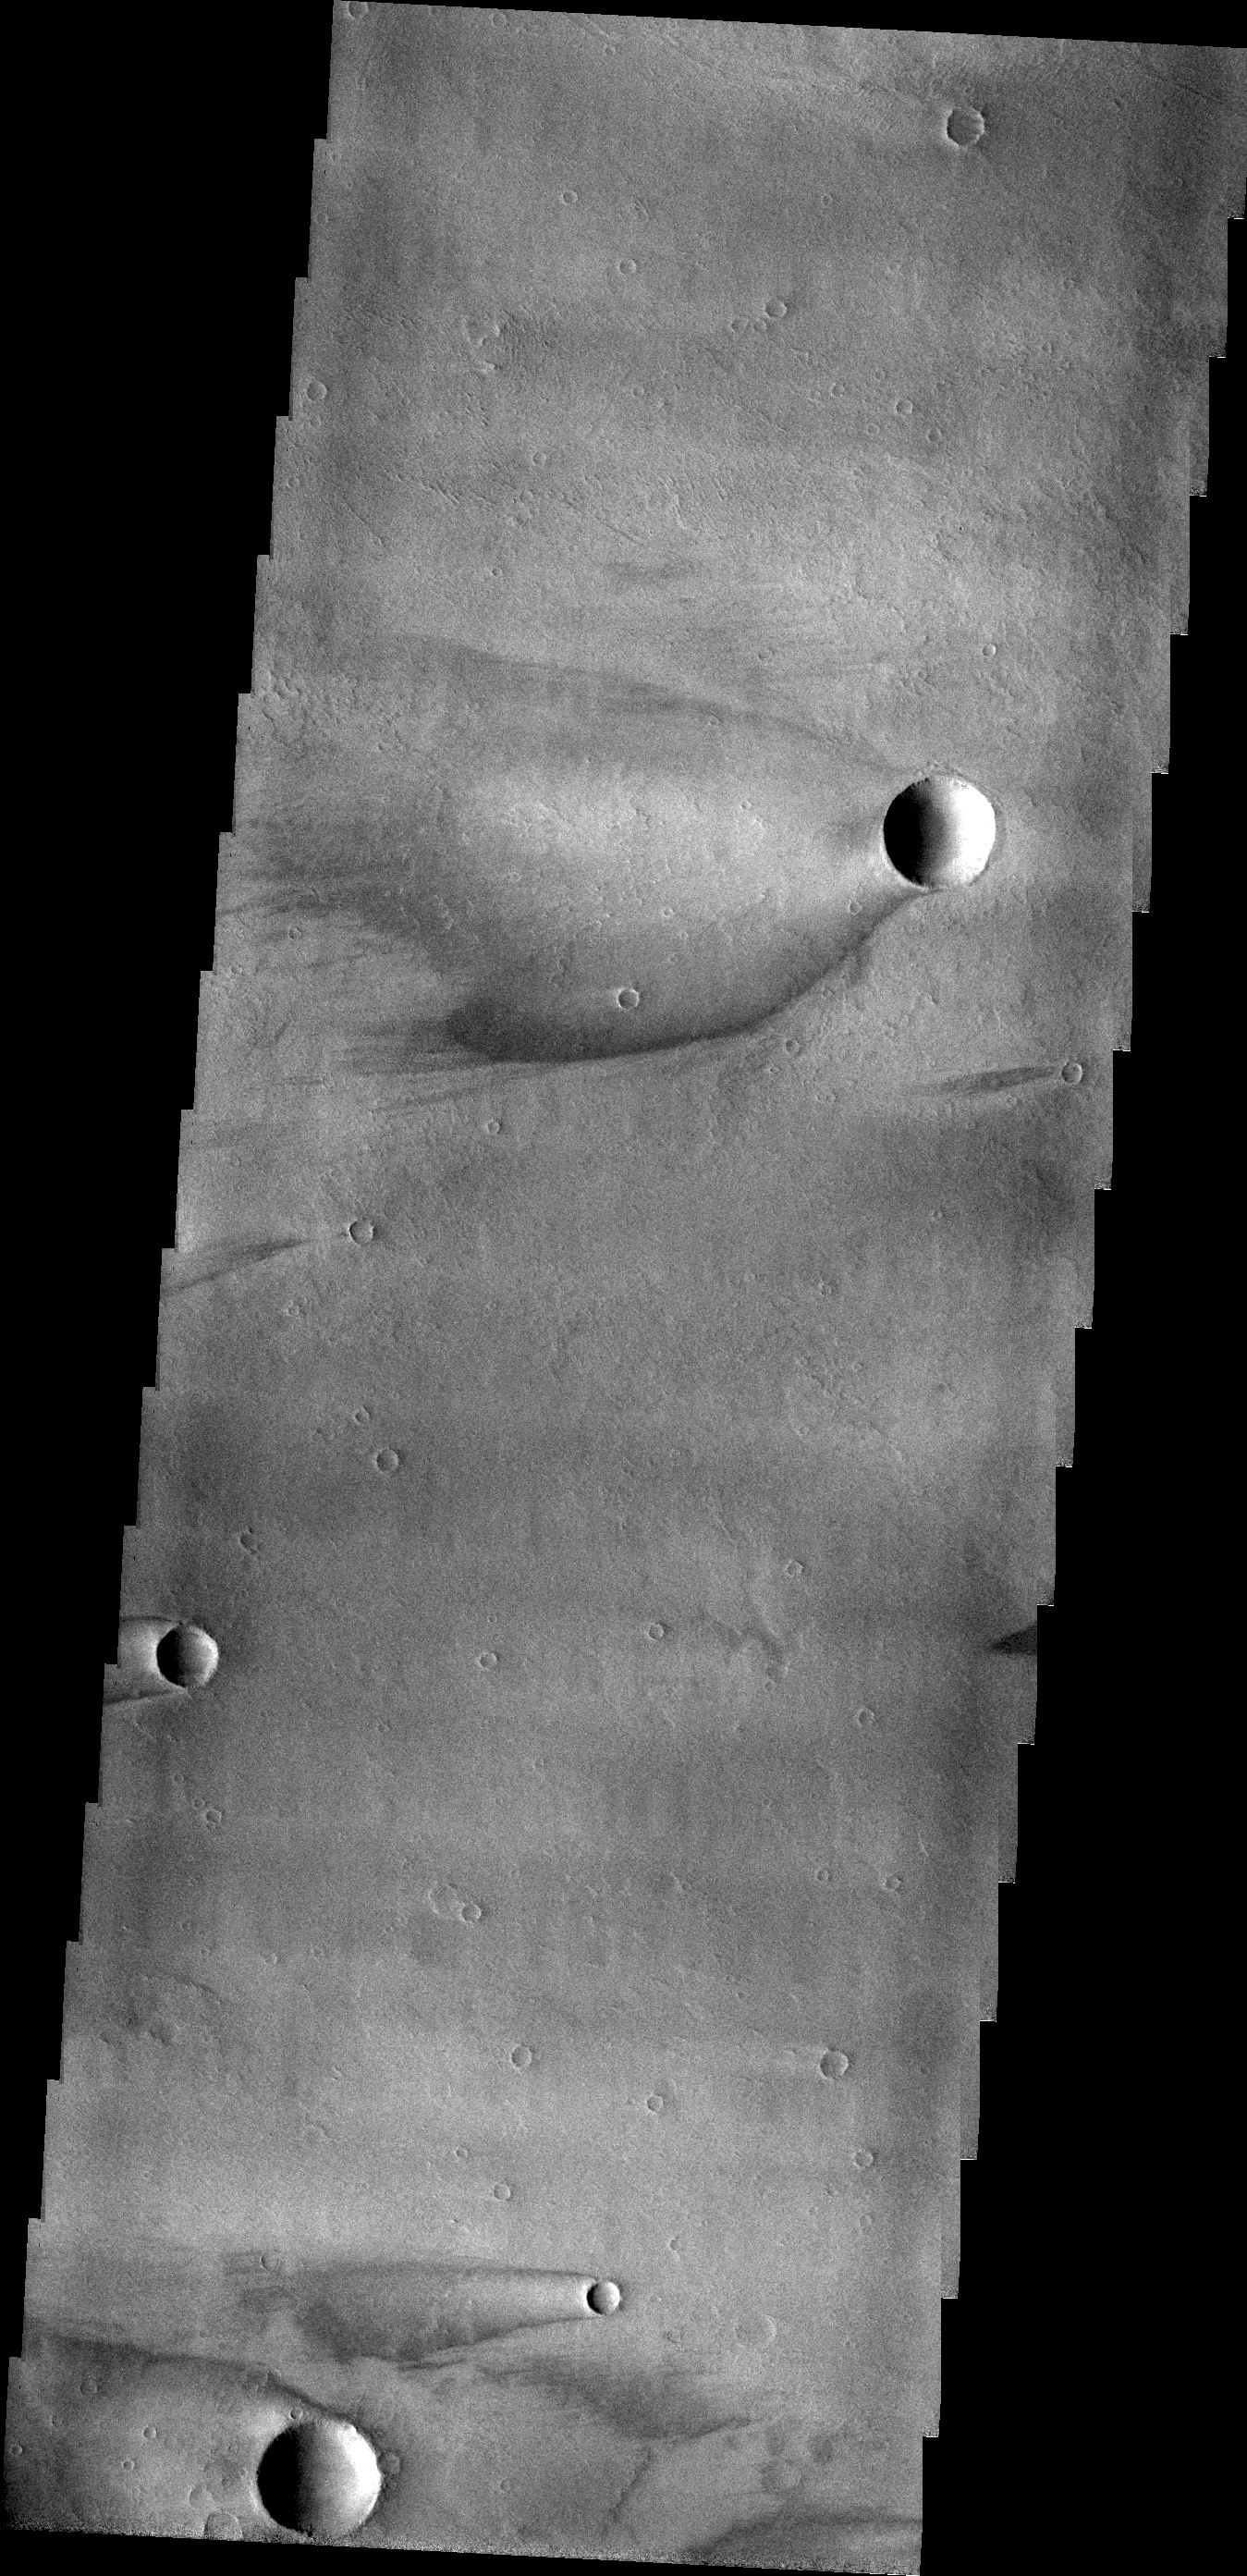

Windstreaks

These windstreaks are found on Daedalia Planum.

Credit: NASA/JPL/ASU